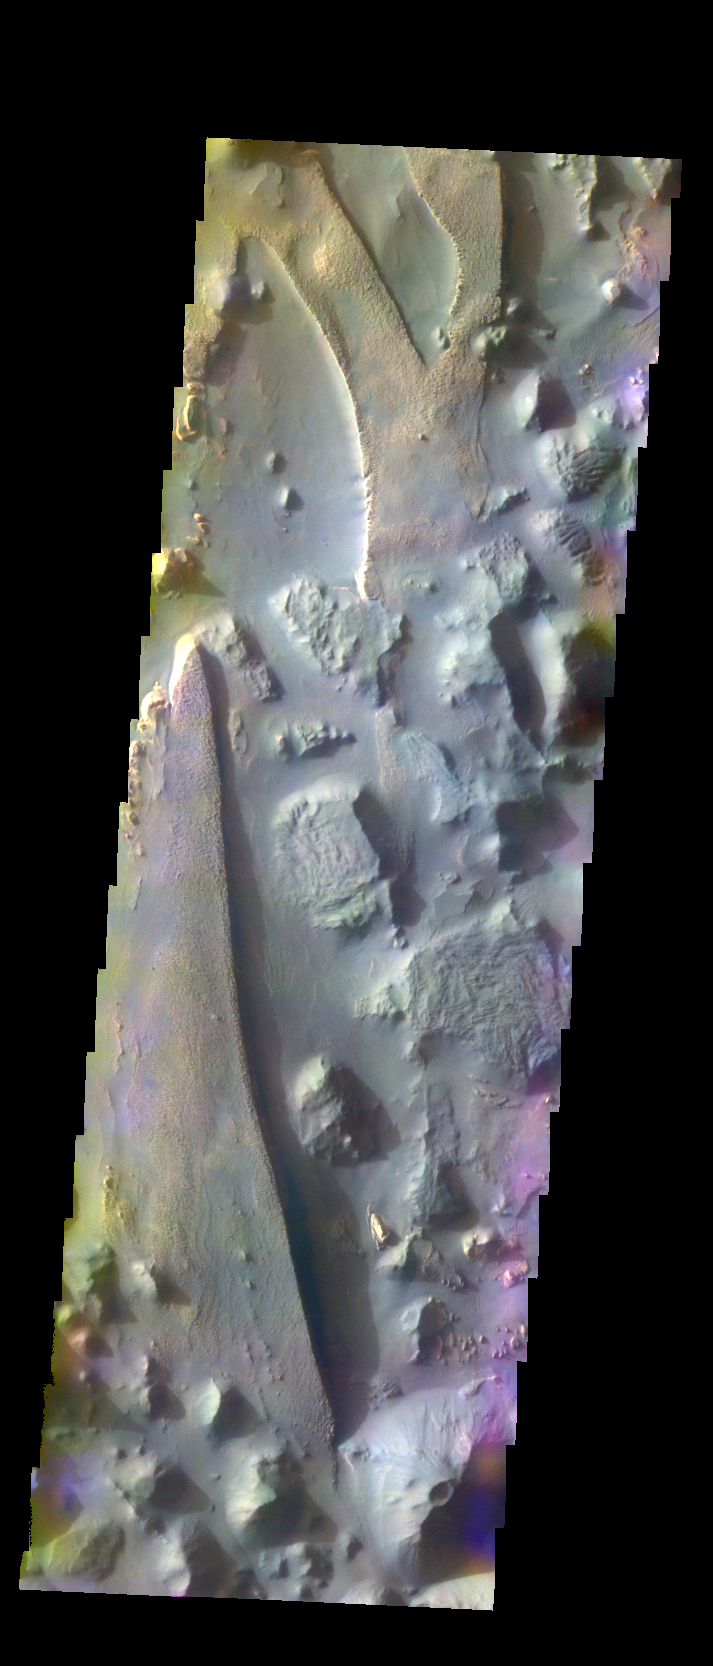

Aureum Chaos – False Color

The THEMIS VIS camera contains 5 filters. The data from different filters can be combined in multiple ways to create a false color image. These false color images may reveal subtle variations of the surface not easily identified in a single band image. Today’s false color image shows part of Aureum Chaos.

Credit: NASA/JPL-Caltech/ASU